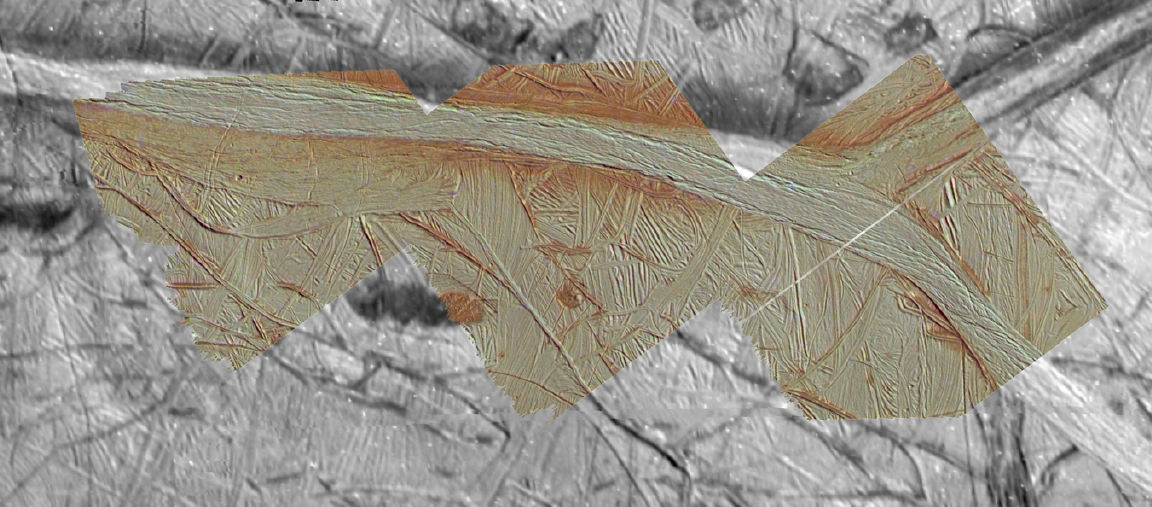

Agenor Linea in Color

Agenor Linea is an unusually bright, white band on Jupiter’s icy moon Europa. This mosaic uses color images to “paint” high resolution images of Agenor, and then places the colorized images within lower resolution images of the surrounding area. All data was obtained on September 26th, 1998 during the 17th orbit of Jupiter by NASA’s Galileo spacecraft. Along this portion of Agenor is a “triple band,” flanked by dark, reddish material of uncertain origin. On the right side of this image, Agenor splits into two sections. These color images will help scientists understand why Agenor Linea is unusually bright and white compared to Europa’s other ridges and bands.

North is to the upper right of the picture and the sun illuminates the surface from the east. The image, centered at 41 degrees south latitude and 189 degrees west longitude, covers an area approximately 135 by 60 kilometers (84 by 37 miles). The highest resolution images were obtained at a resolution of about 50 meters (165 feet) per picture element and are shown here in context at about 220 meters per picture element. The images were taken by the Solid State Imaging (SSI) system on NASA’s Galileo spacecraft at a range of about 4700 kilometers (2900 miles) for the highest resolution images and less than 20000 kilometers (12,400 miles) for the lower resolution color images.

The Jet Propulsion Laboratory, Pasadena, CA manages the Galileo mission for NASA’s Office of Space Science, Washington, DC.

This image and other images and data received from Galileo are posted on the World Wide Web, on the Galileo mission home page at URLhttp://solarsystem.nasa.gov/galileo/.

Credit: NASA/JPL